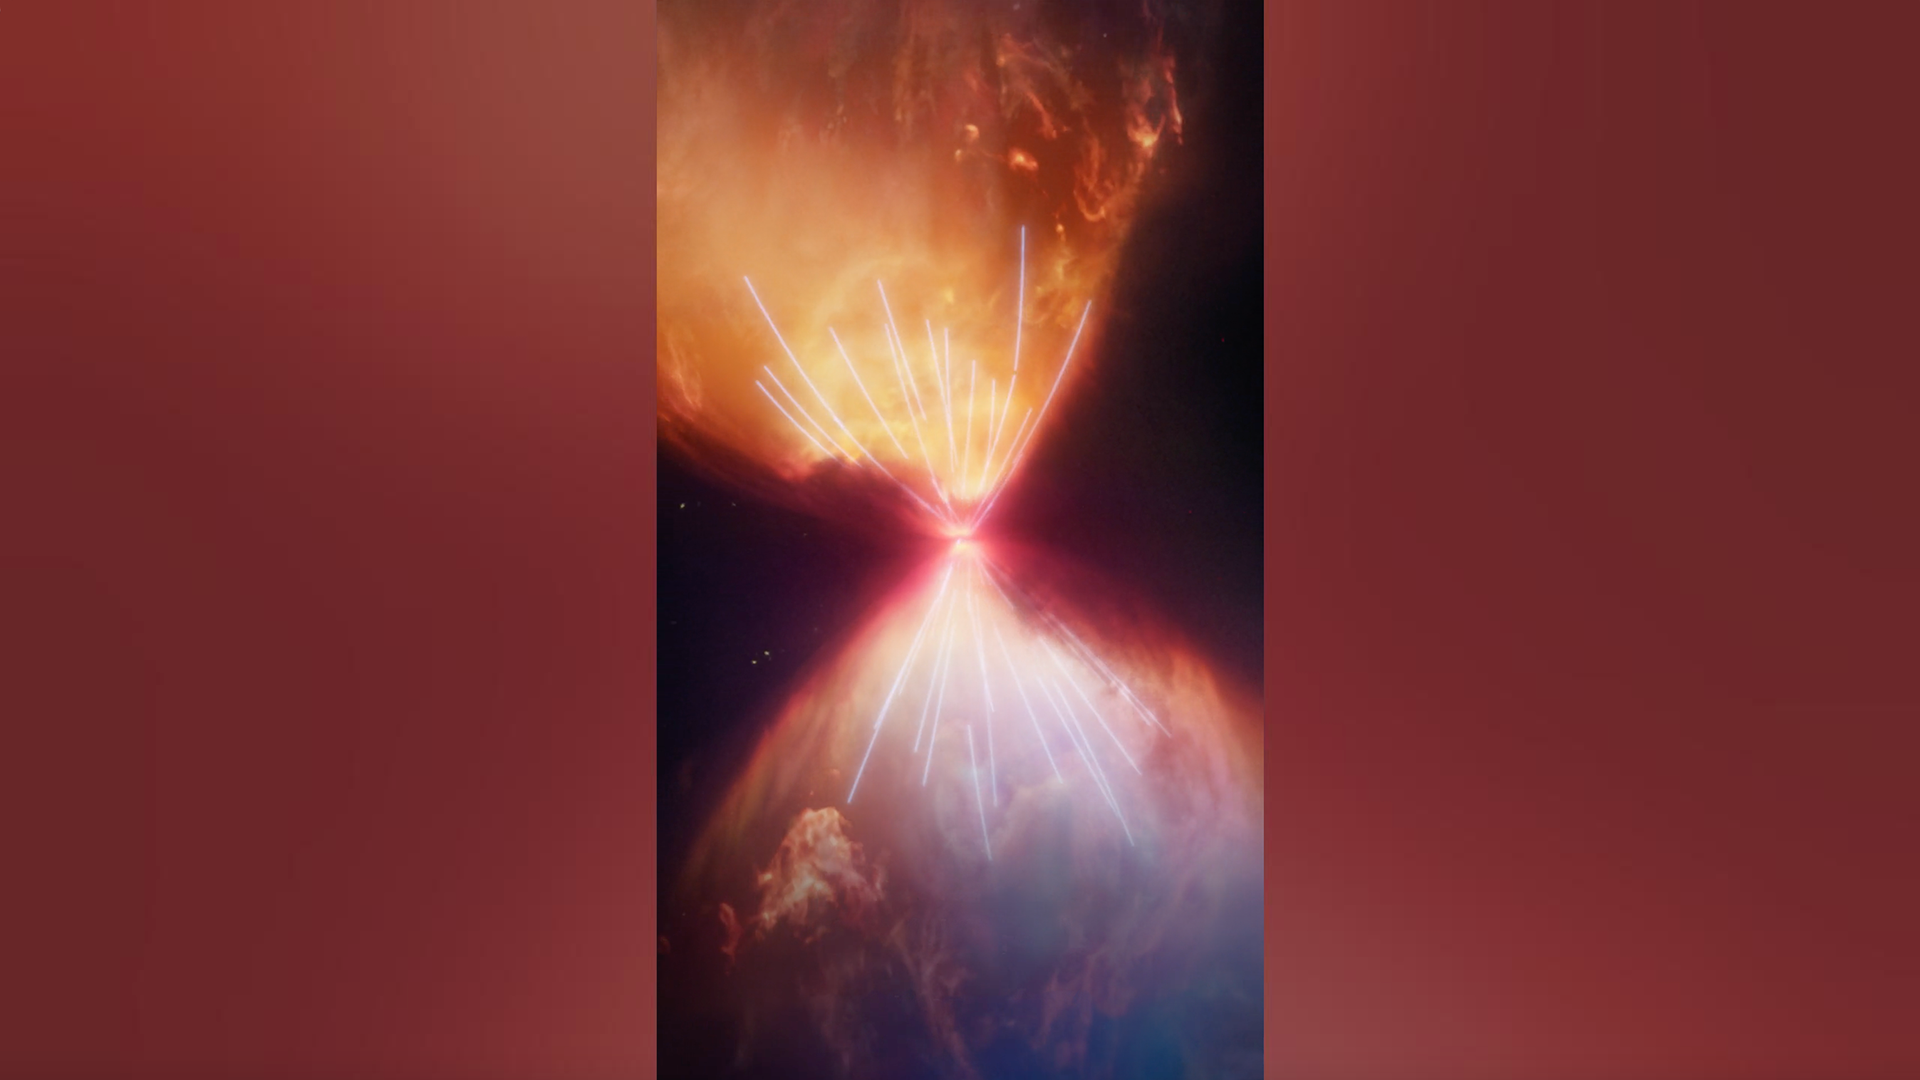

Webb Telescope Reveals the Protostar L1527 IRS

Explore the formation of a star as can only be seen by the James Webb Space Telescope. This 3D visualization exposes the structures around the protostar L1527 IRS.

Even with the best optical telescopes, the nebula L1527 appears as a dark, featureless cloud. But it contains a secret within. L1527 IRS is a star in the process of formation that can be detected using the infrared eyes of Webb.

Shrouded in dust, the protostar accretes new material from a disk, and expels some of it into hourglass-shaped lobes. Examine the features revealed in a 3D model based on the Webb image.

Credit: Video: NASA, ESA, CSA, Ralf Crawford (STScI), Leah Hustak (STScI), Alyssa Pagan (STScI), Frank Summers (STScI), Gregory Bacon (STScI)